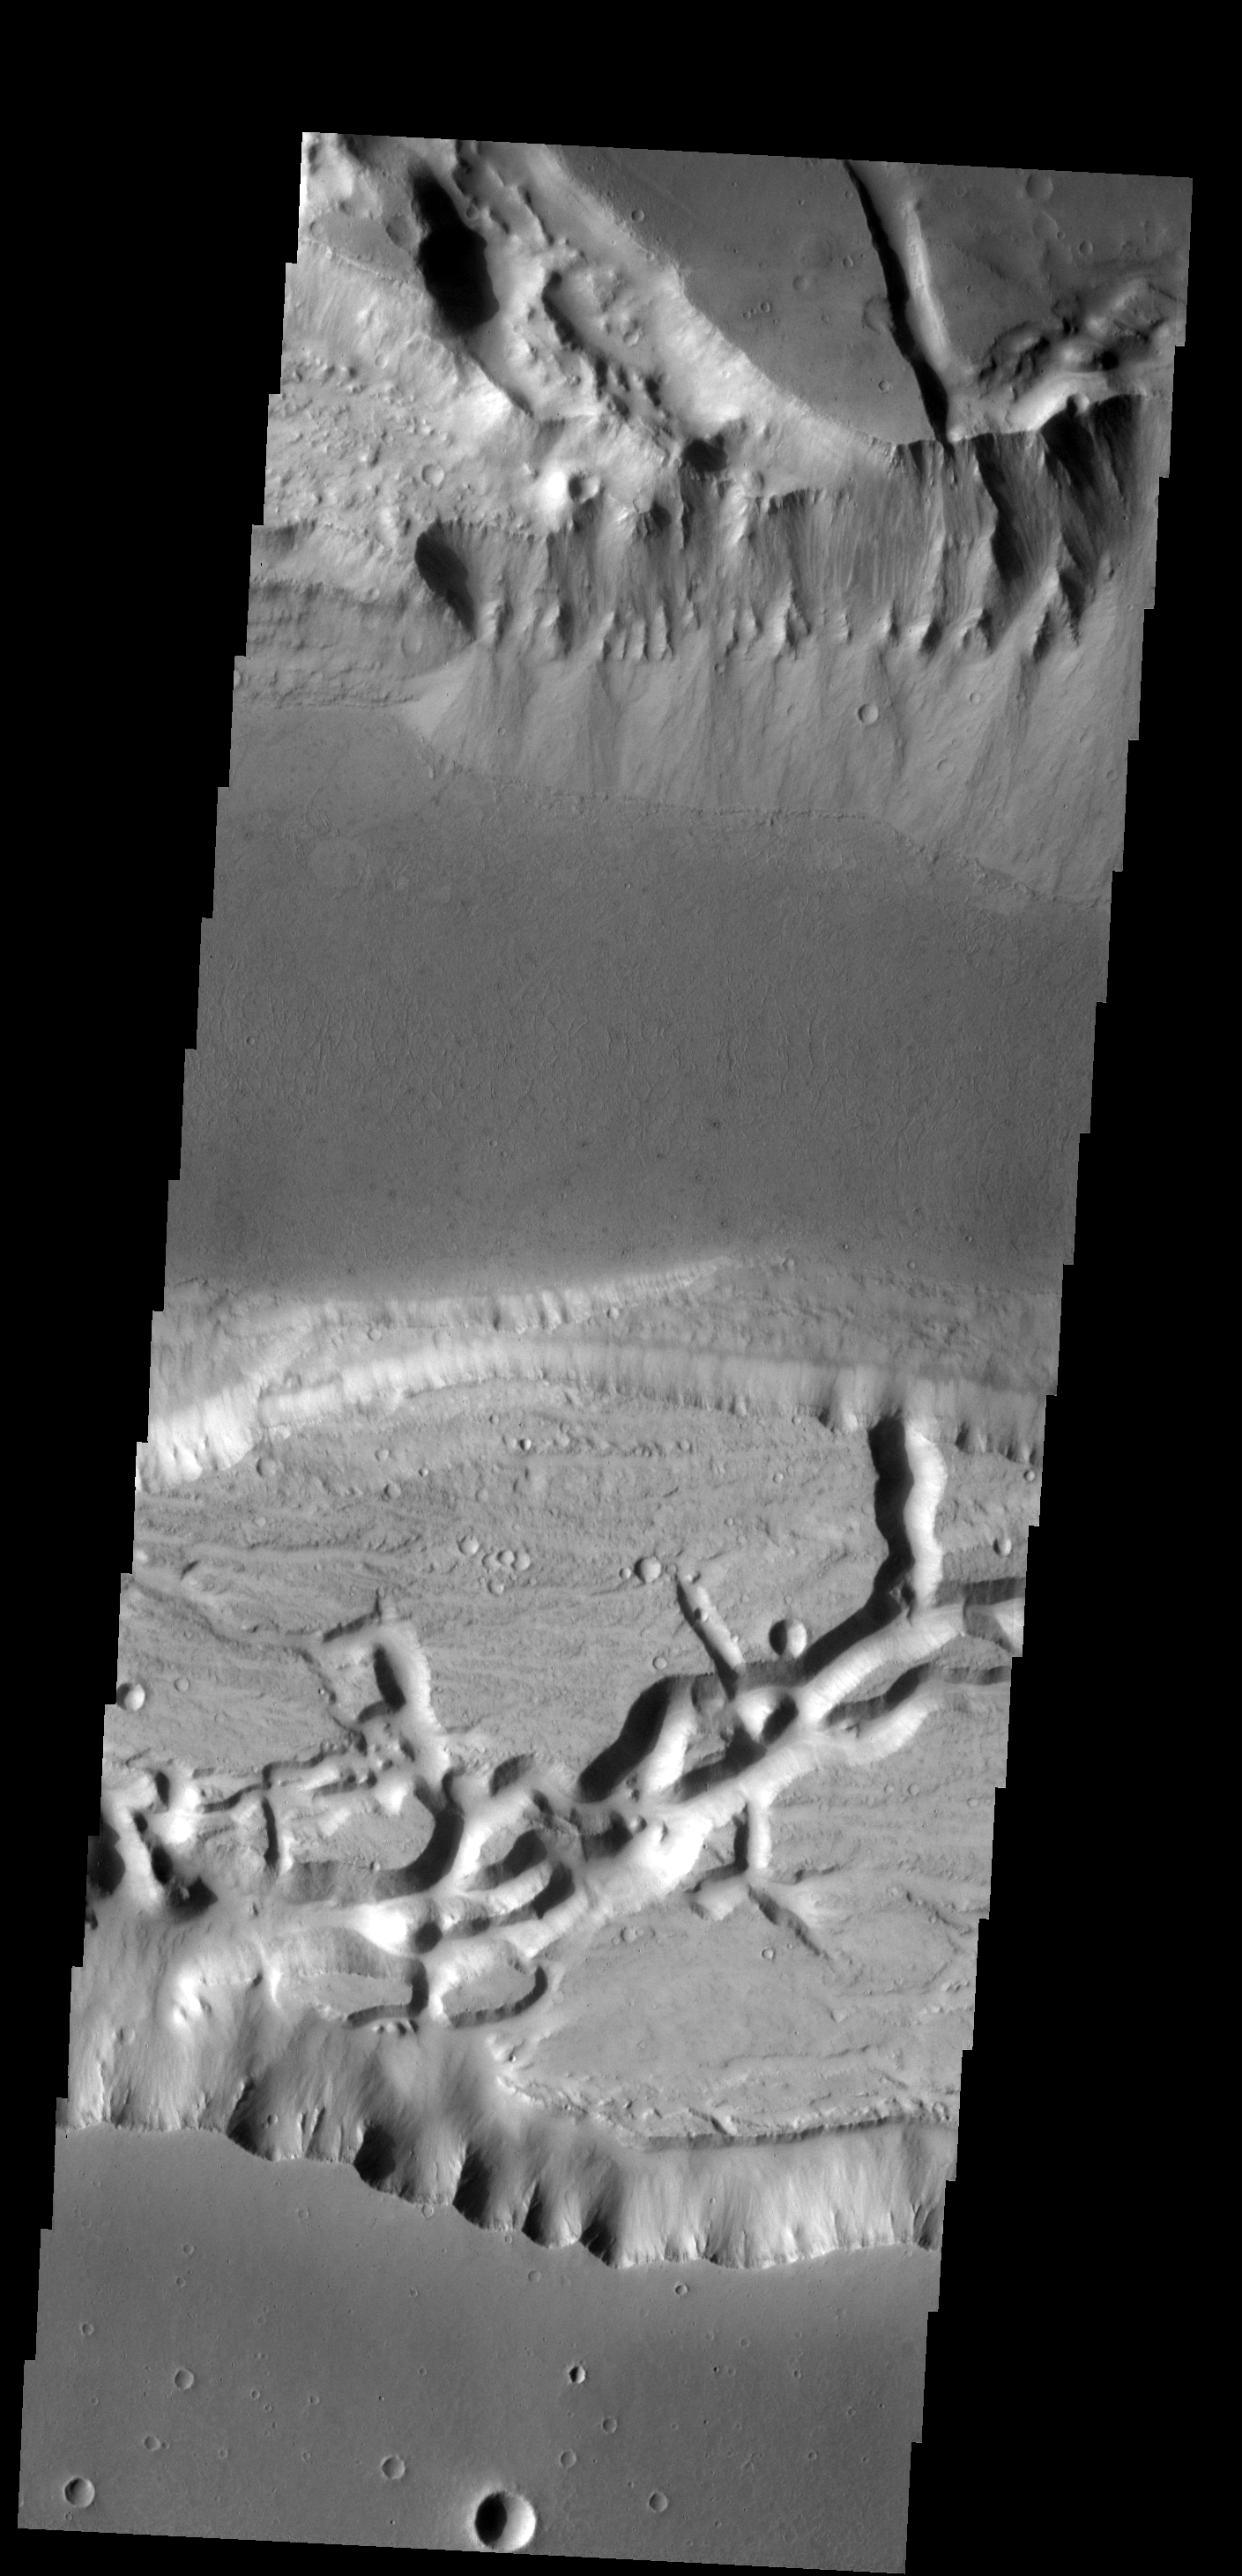

Alluvial Fans

The alluvial fans on the north side of this channel possibly represent the most recent activity in Kasei Valles.

Image information: VIS instrument. Latitude 18.6N, Longitude 233.8E. 18 meter/pixel resolution.

Please see the THEMIS Data Citation Note for details on crediting THEMIS images.

Note: this THEMIS visual image has not been radiometrically nor geometrically calibrated for this preliminary release. An empirical correction has been performed to remove instrumental effects. A linear shift has been applied in the cross-track and down-track direction to approximate spacecraft and planetary motion. Fully calibrated and geometrically projected images will be released through the Planetary Data System in accordance with Project policies at a later time.

NASA’s Jet Propulsion Laboratory manages the 2001 Mars Odyssey mission for NASA’s Office of Space Science, Washington, D.C. The Thermal Emission Imaging System (THEMIS) was developed by Arizona State University, Tempe, in collaboration with Raytheon Santa Barbara Remote Sensing. The THEMIS investigation is led by Dr. Philip Christensen at Arizona State University. Lockheed Martin Astronautics, Denver, is the prime contractor for the Odyssey project, and developed and built the orbiter. Mission operations are conducted jointly from Lockheed Martin and from JPL, a division of the California Institute of Technology in Pasadena.

Credit: NASA/JPL/ASU